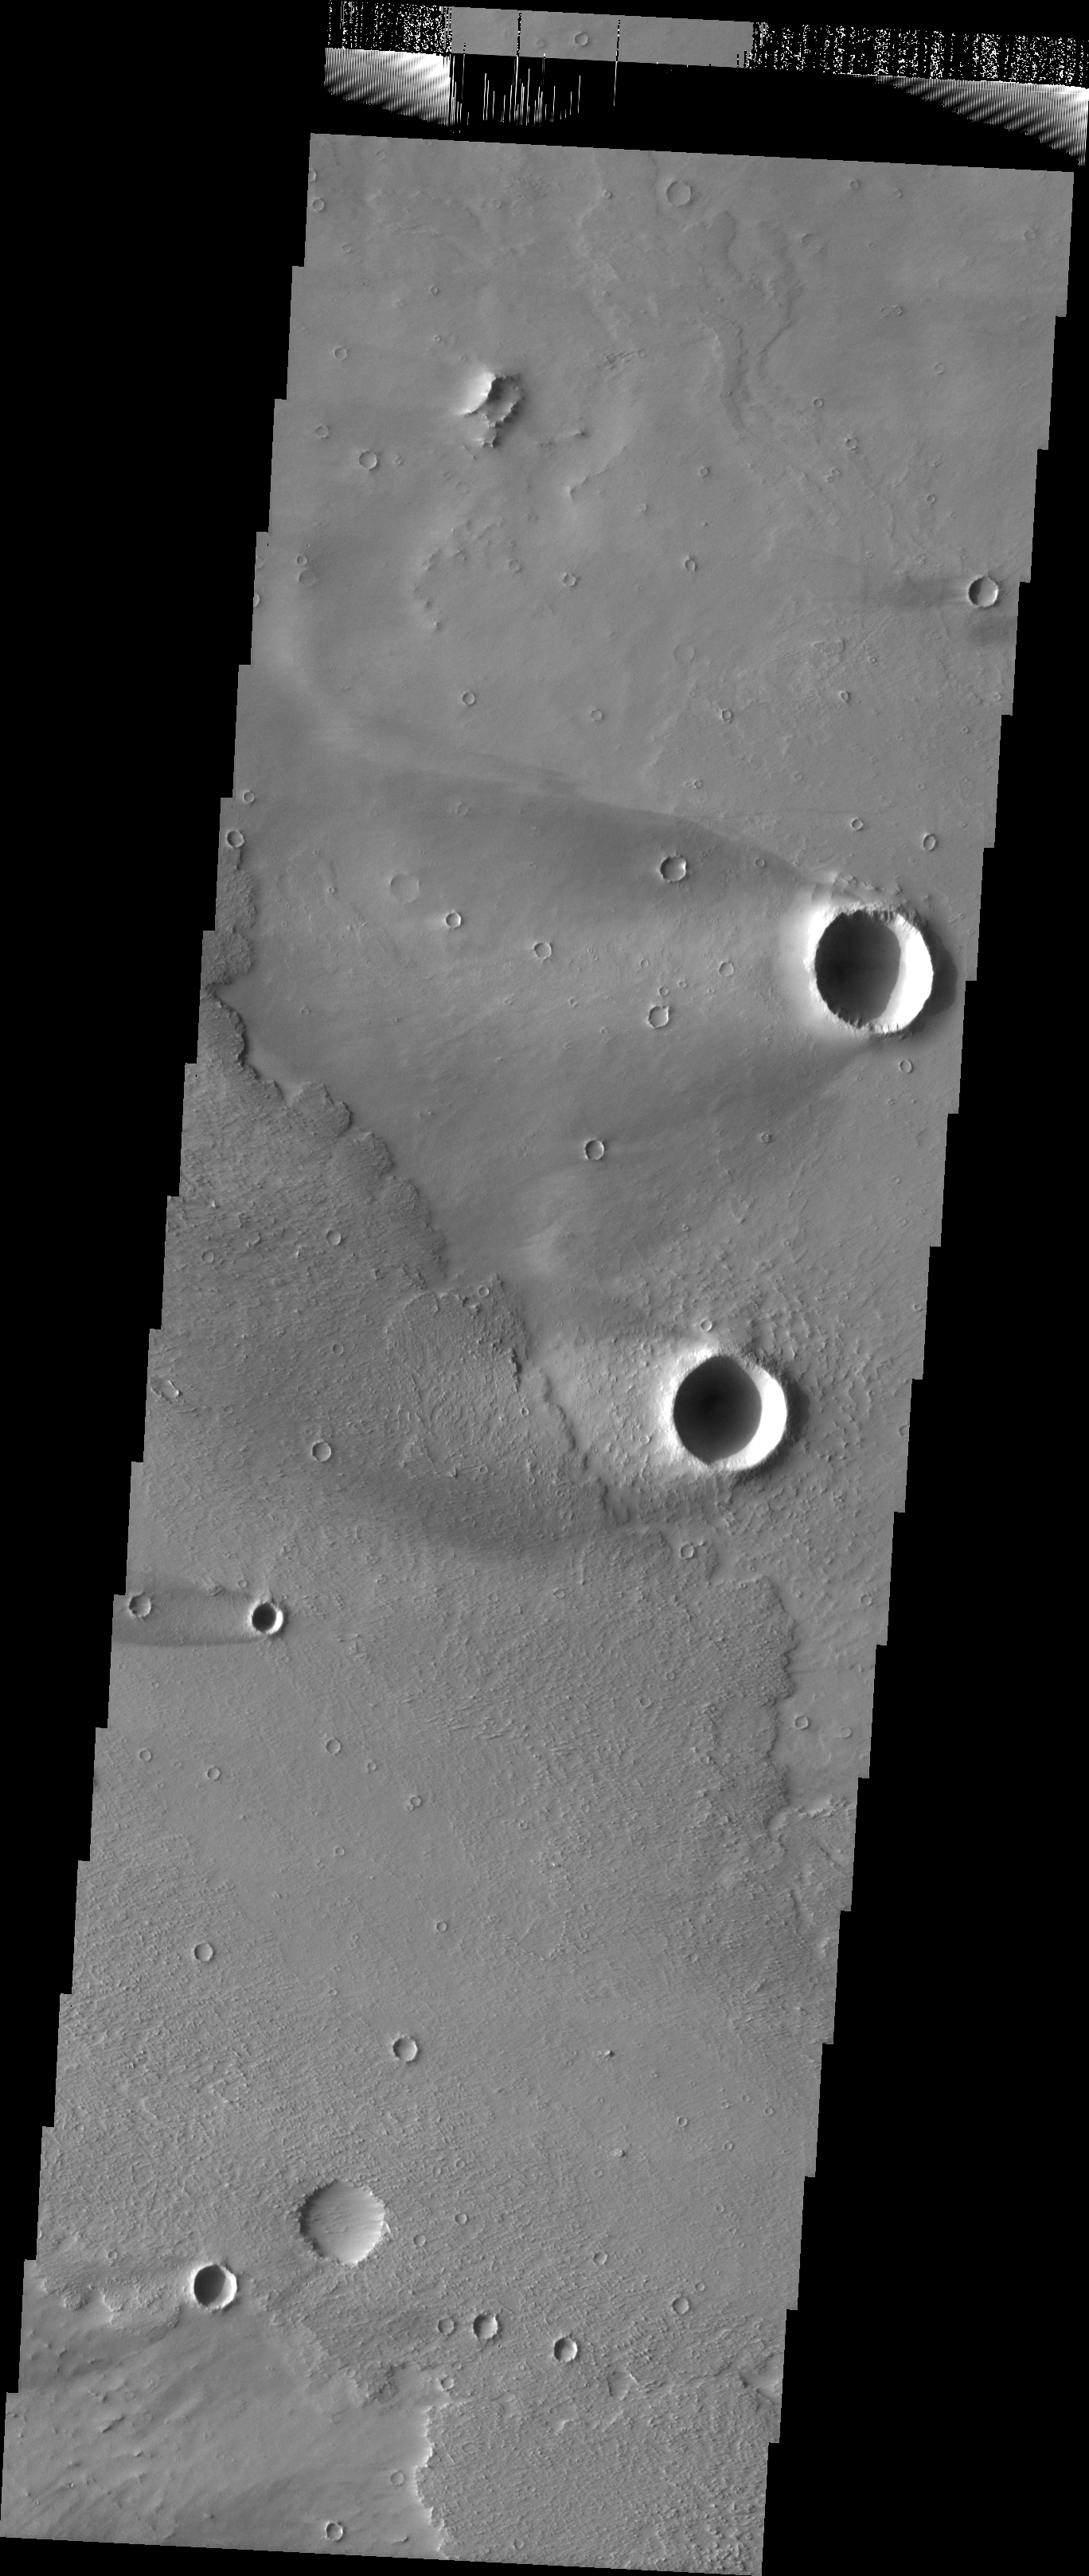

Windstreaks in Daedalia

Released 13 July 2004

The atmosphere of Mars is a dynamic system. Water-ice clouds, fog, and hazes can make imaging the surface from space difficult. Dust storms can grow from local disturbances to global sizes, through which imaging is impossible. Seasonal temperature changes are the usual drivers in cloud and dust storm development and growth.

Eons of atmospheric dust storm activity has left its mark on the surface of Mars. Dust carried aloft by the wind has settled out on every available surface; sand dunes have been created and moved by centuries of wind; and the effect of continual sand-blasting has modified many regions of Mars, creating yardangs and other unusual surface forms.

Today’s two large windstreaks are good examples of the scour-and-deposit type of windstreak discussed in yesterday’s image (see PIA06457). The wind has played a greater part in modifying the surface seen in this image than just producing windstreaks. Tomorrow we’ll start looking at the powerful erosive force of the winds on Mars.

Image information: VIS instrument. Latitude -13.1, Longitude 222.2 East (137.8 West). 19 meter/pixel resolution.

Note: this THEMIS visual image has not been radiometrically nor geometrically calibrated for this preliminary release. An empirical correction has been performed to remove instrumental effects. A linear shift has been applied in the cross-track and down-track direction to approximate spacecraft and planetary motion. Fully calibrated and geometrically projected images will be released through the Planetary Data System in accordance with Project policies at a later time.

NASA’s Jet Propulsion Laboratory manages the 2001 Mars Odyssey mission for NASA’s Office of Space Science, Washington, D.C. The Thermal Emission Imaging System (THEMIS) was developed by Arizona State University, Tempe, in collaboration with Raytheon Santa Barbara Remote Sensing. The THEMIS investigation is led by Dr. Philip Christensen at Arizona State University. Lockheed Martin Astronautics, Denver, is the prime contractor for the Odyssey project, and developed and built the orbiter. Mission operations are conducted jointly from Lockheed Martin and from JPL, a division of the California Institute of Technology in Pasadena.

Credit: NASA/JPL/Arizona State University